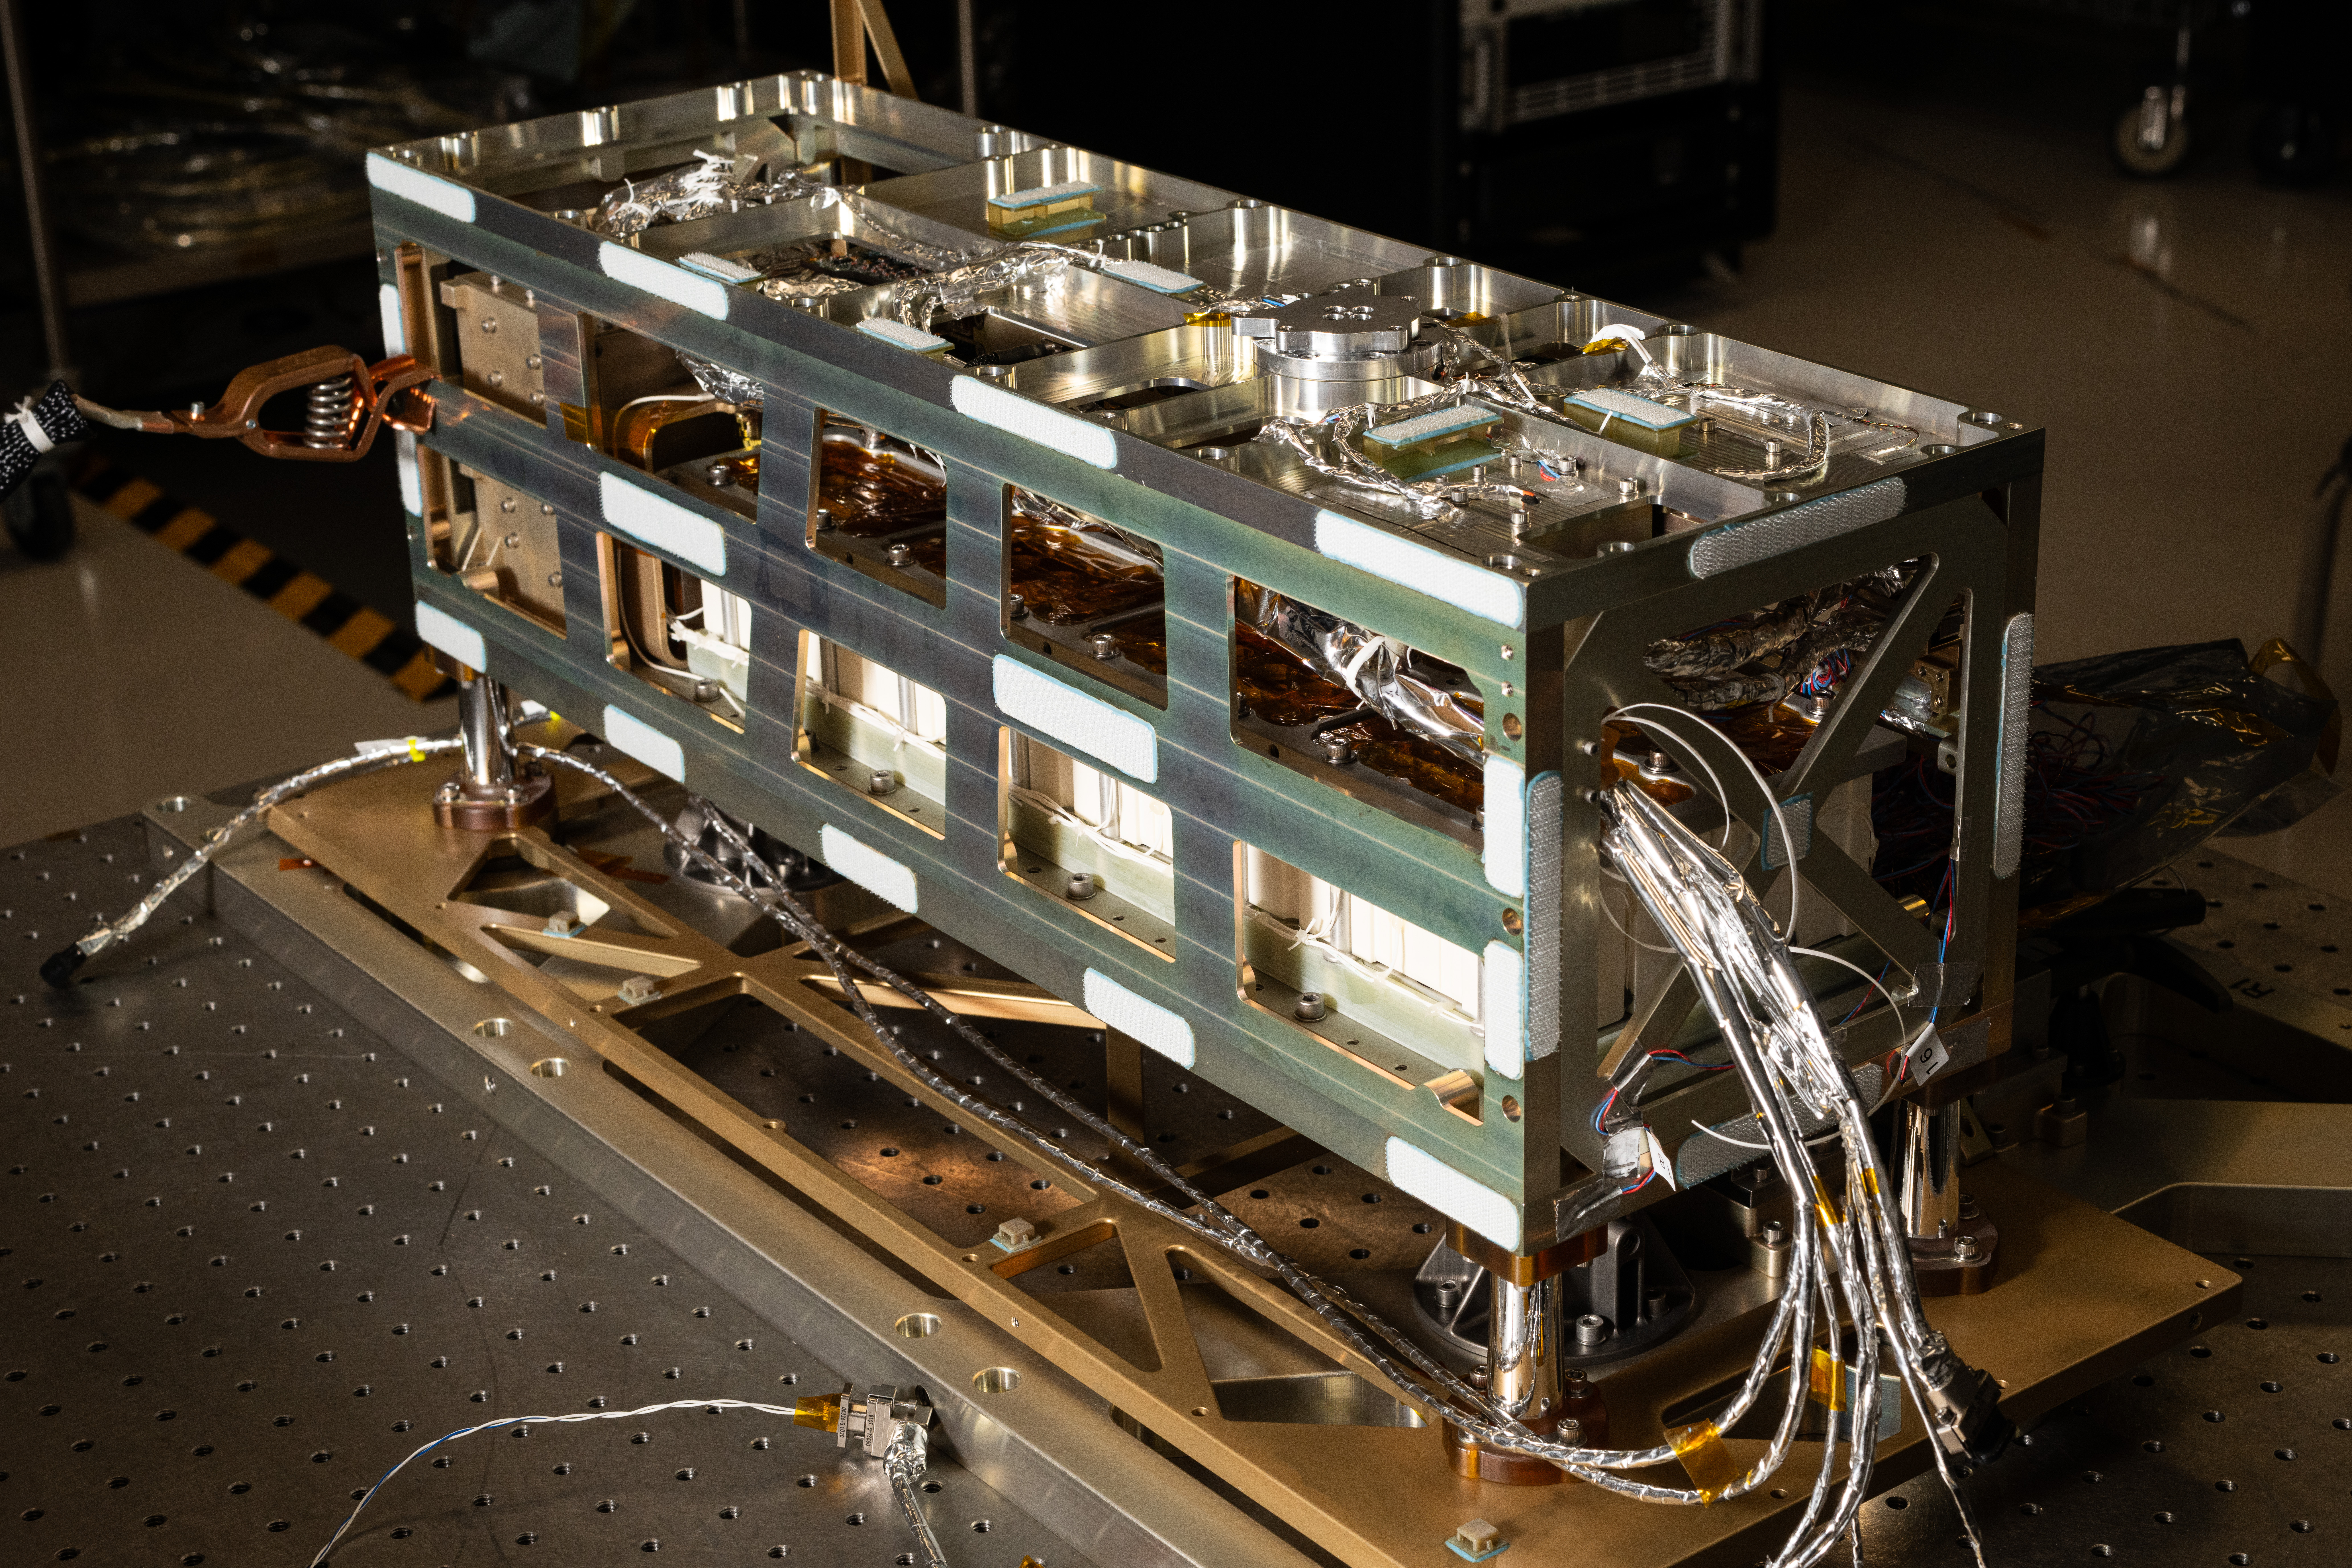

A detail view of the Lunar Environment Monitoring Station, (LEMS) bus prior to thermal blanket installation inside the cleanroom at Goddard Space Flight Center, Greenbelt Md., Jan 12, 2026. LEMS is a compact, autonomous, and self-sustaining seismometer suite designed to carry out continuous, long-term, monitoring of the lunar seismic environment at the South Polar region.

Credit: NASA/Denny Henry